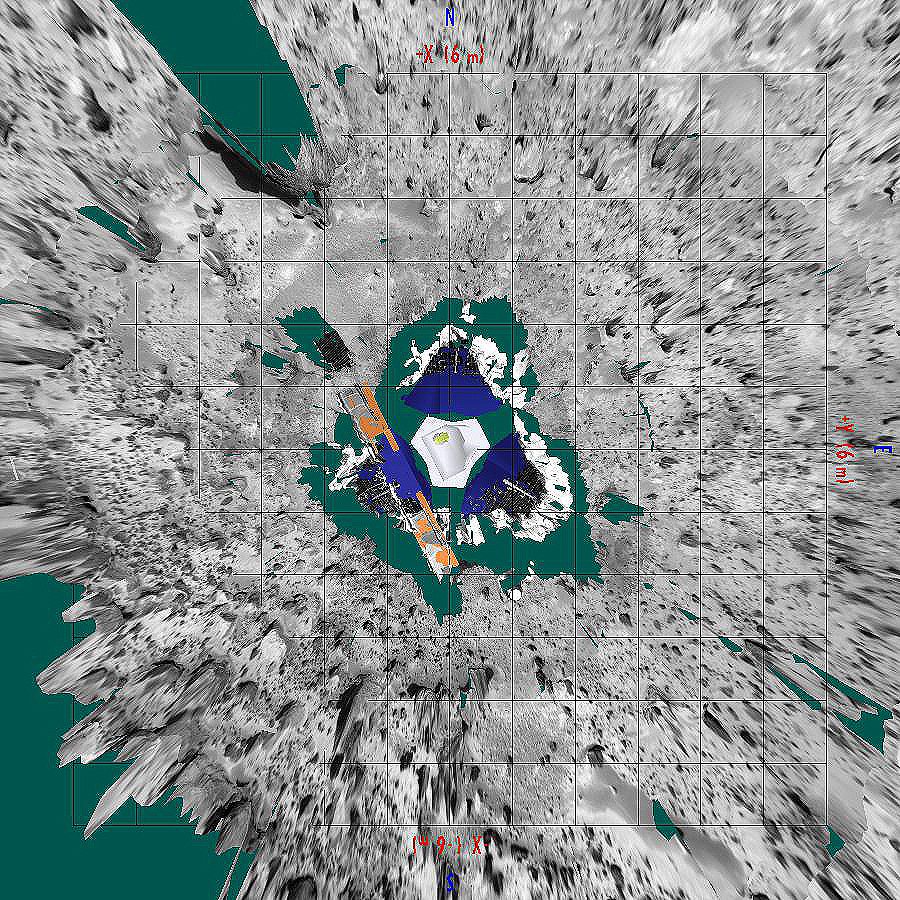

Overhead view of Pathfinder Landing Site

This image, prepared by Pathfinder scientists at NASA/ Ames Research Center, is a view of the landing site from above. Seen in the lower right is Mermaid dune, with its long axis oriented northwest-southeast and its steeper side, the presumed slipface, toward the southwest. Dunes like Mermaid, the depositional tails and erosional moats associated with rocks in the area, and the fluted and polished surfaces on several boulders at the landing site all indicate an effective wind that blows from the northeast to the southwest.

Mars Pathfinder is the second in NASA’s Discovery program of low-cost spacecraft with highly focused science goals. The Jet Propulsion Laboratory, Pasadena, CA, developed and manages the Mars Pathfinder mission for NASA’s Office of Space Science, Washington, D.C. JPL is a division of the California Institute of Technology (Caltech).

Photojournal note: Sojourner spent 83 days of a planned seven-day mission exploring the Martian terrain, acquiring images, and taking chemical, atmospheric and other measurements. The final data transmission received from Pathfinder was at 10:23 UTC on September 27, 1997. Although mission managers tried to restore full communications during the following five months, the successful mission was terminated on March 10, 1998.

Credit: NASA/JPL/Ames Research Center